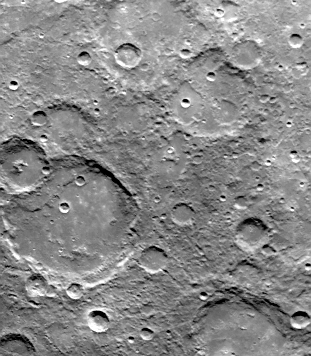

Small Craters Peppering South Polar Region

During its second encounter with Mercury on September 21, 1974, Mariner 10 took this picture (FDS 166673) of the planet’s South Polar Region from a range of 57,300 kilometers (35,525 miles). The picture covers an area 480 by 370 kilometers (300 by 230 miles) and its center is located at 65 degrees S. latitude and 135 degrees W. longitude. Many of the craters have denuded rims peppered by smaller craters. Formation of the young crater at the bottom center caused a debris flow out onto the floor of the large crater. Many small craters cover the inter-crater plains. North is toward the upper left.

The Mariner 10 mission, managed by the Jet Propulsion Laboratory for NASA’s Office of Space Science, explored Venus in February 1974 on the way to three encounters with Mercury-in March and September 1974 and in March 1975. The spacecraft took more than 7,000 photos of Mercury, Venus, the Earth and the Moon.

Credit: NASA/JPL/Northwestern University